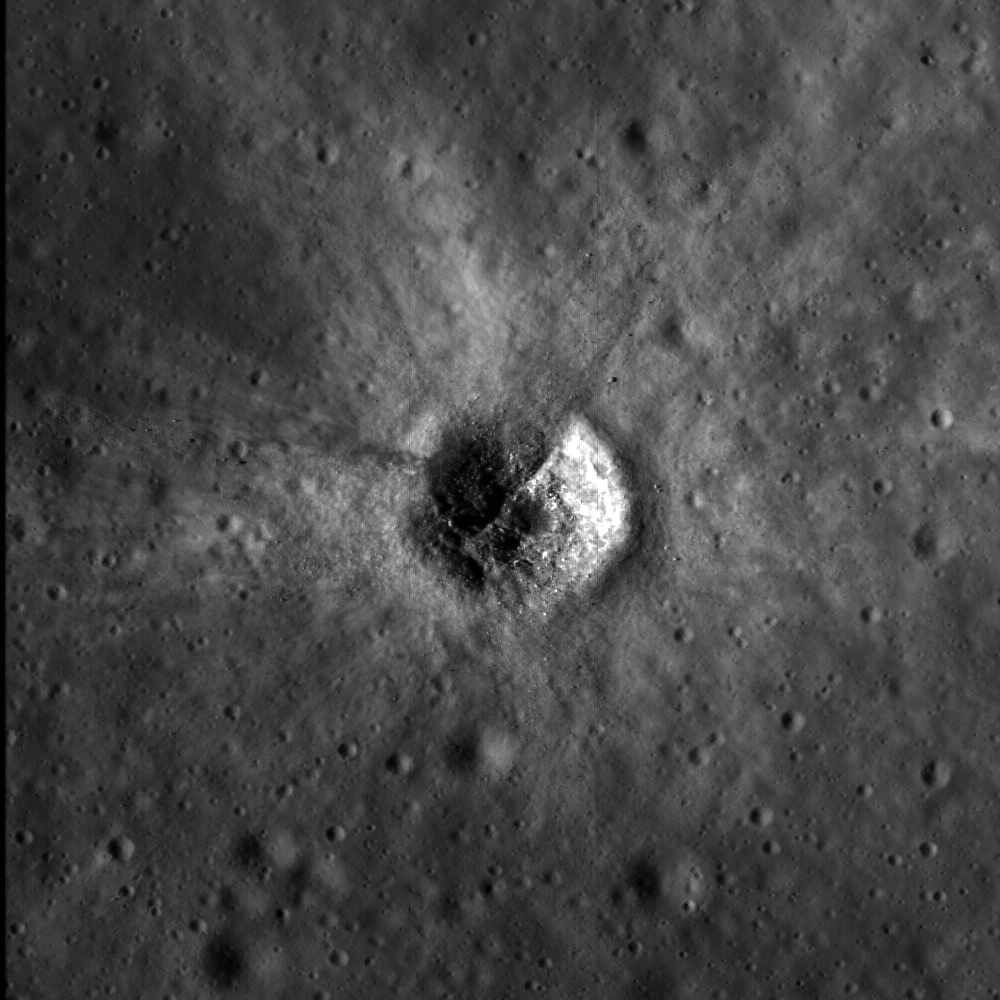

Bright Crater Rays and Boulders

Small (250 m diameter) fresh impact crater surrounded by an asymmetrical bright ejecta blanket.

High reflectance ejecta usually indicates a young age for the crater’s formation, or at least young for the Moon (less than 500 million years). Over time, ejecta blankets such as this will fade and disappear into the background. Since the ejecta is still relatively young, details of its shape are easily seen in this LROC image (1.1 meters per pixel). Close inspection of ejecta patterns help scientists determine dynamics of the impact event. In this case the “V” shaped gap in the bright ejecta shows the impactor came from the northwest at a very low angle.

The floor of the crater has numerous blocks as large as 13 meters that may be pieces of bedrock excavated from below the regolith (lunar soil); or they may have formed as a result of the impact. This type of boulder can be thought of as “instant rock,” because under the extremely high pressure produced by an impact the loose regolith is consolidated into a coherent block or boulder. Apollo astronauts discovered these instant rocks (or regolith breccias) at several locations, with perhaps the most notable being Van Serg crater at the Apollo 17 landing site. Image is 1100 meters wide, north is up, subarea from uncalibrated NAC frame M103138324L.

NASA’s Goddard Space Flight Center built and manages the mission for the Exploration Systems Mission Directorate at NASA Headquarters in Washington. The Lunar Reconnaissance Orbiter Camera was designed to acquire data for landing site certification and to conduct polar illumination studies and global mapping. Operated by Arizona State University, the LROC facility is part of the School of Earth and Space Exploration (SESE). LROC consists of a pair of narrow-angle cameras (NAC) and a single wide-angle camera (WAC). The mission is expected to return over 70 terabytes of image data.

Credit: NASA/GSFC/Arizona State University